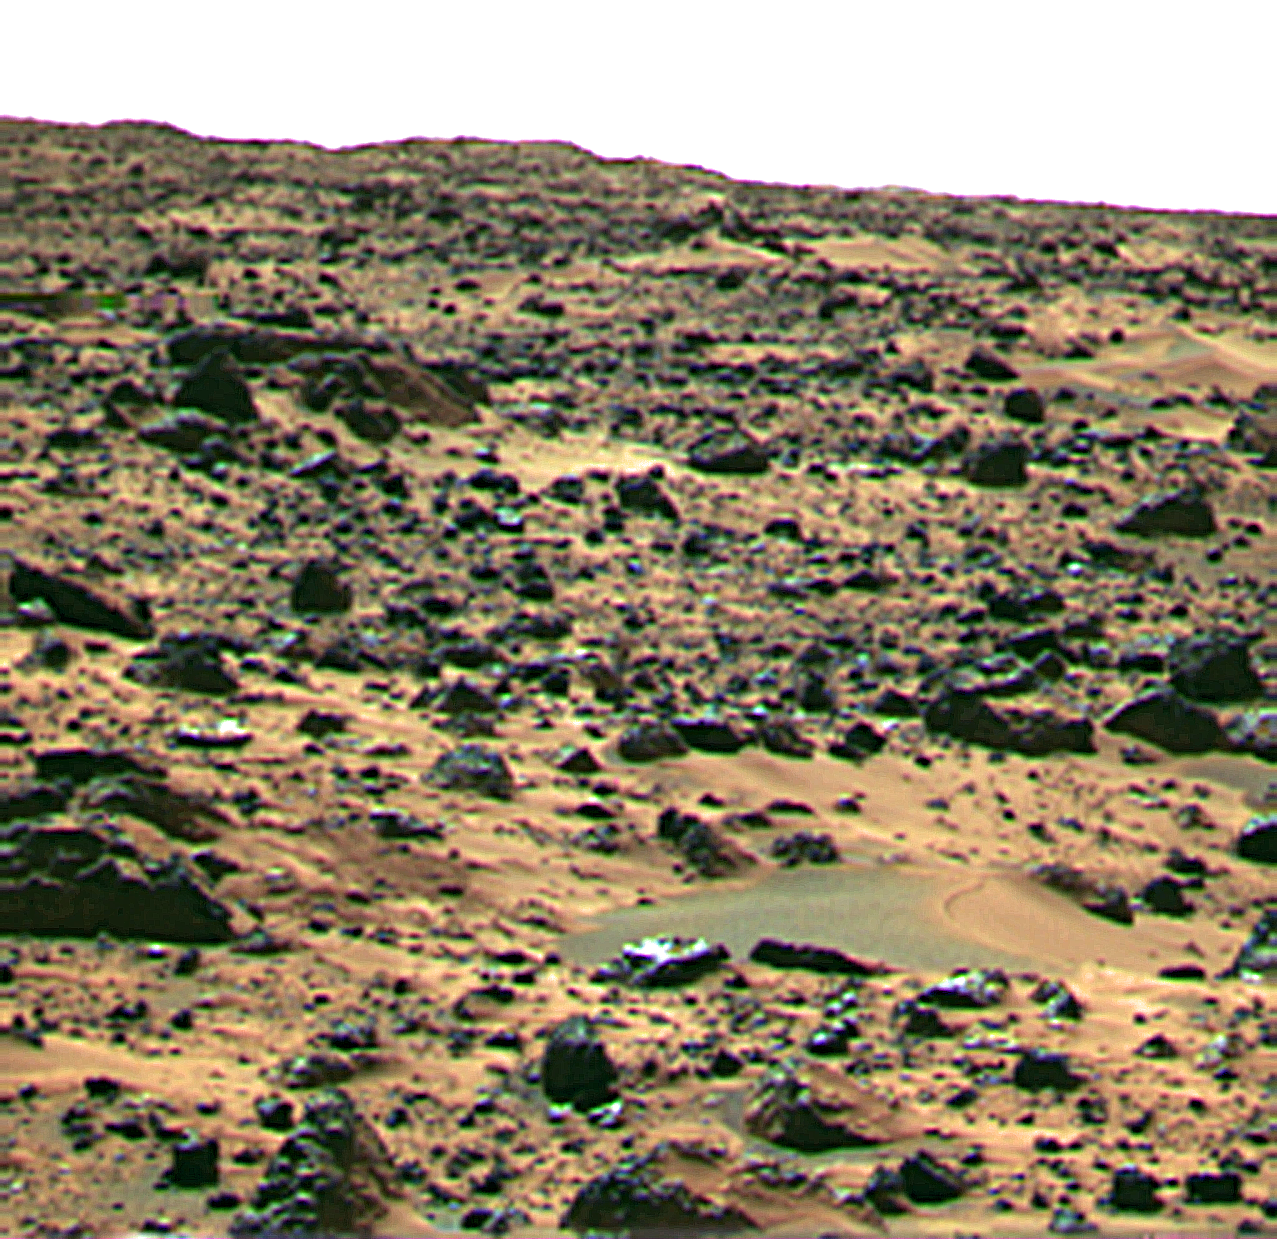

“Jenkins Dune”

This image is of a landform informally called Jenkins Dune and is thought to be a small barchan dune. This feature is less than 1 foot (0.3 m) tall and perhaps 2-3 meters wide. Inferred wind direction is from the left to the right. Near the crest of the feature is a demarcation that may represent the exposure of a crust on the sediments; similar features were seen on sediments on the rock Big Joe at the Viking landing site.

Mars Pathfinder is the second in NASA’s Discovery program of low-cost spacecraft with highly focused science goals. The Jet Propulsion Laboratory, Pasadena, CA, developed and manages the Mars Pathfinder mission for NASA’s Office of Space Science, Washington, D.C. JPL is a division of the California Institute of Technology (Caltech).

Photojournal note: Sojourner spent 83 days of a planned seven-day mission exploring the Martian terrain, acquiring images, and taking chemical, atmospheric and other measurements. The final data transmission received from Pathfinder was at 10:23 UTC on September 27, 1997. Although mission managers tried to restore full communications during the following five months, the successful mission was terminated on March 10, 1998.

Credit: NASA/JPL